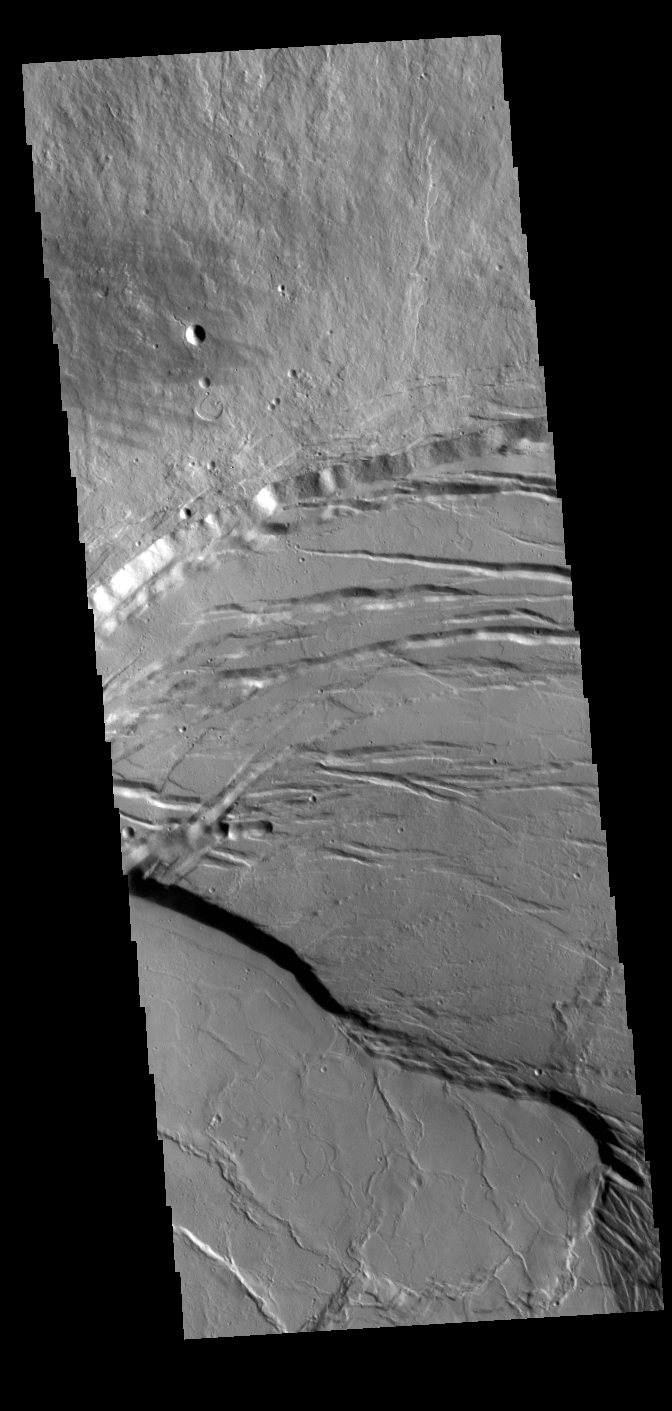

Olympus Mons Caldera

Today’s VIS image shows part of the summit caldera of Olympus Mons. Scarps and extensional features (graben) record multiple stages of caldera collapse at the summit of Olympus Mons. Olympus Mons is the largest volcano in the solar system, reaching heights over 40 km (25 miles) tall from base to summit, with the base covering an area as large as the state of Arizona. For comparison, Mauna Loa is 9 km (5.5 miles) tall measured from its base on the sea floor.

Credit: NASA/JPL-Caltech/ASU